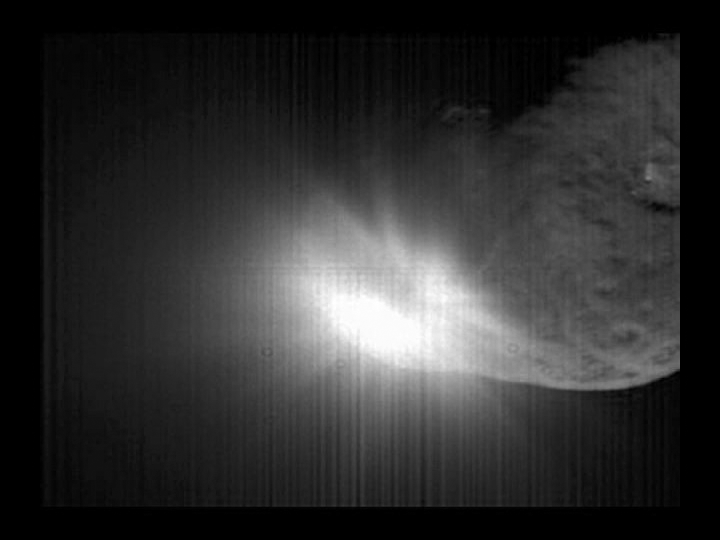

Capturing the Flash

Quick Time Movie for PIA02134 High Resolution Impact

This movie taken by Deep Impact’s flyby spacecraft shows the flash that occurred when comet Tempel 1 ran over the spacecraft’s probe. It was taken by the flyby craft’s high-resolution camera over a period of about 40 seconds. The image has been digitally processed to enhance the view of the comet’s nucleus.

Credit: NASA/JPL-Caltech/UMD